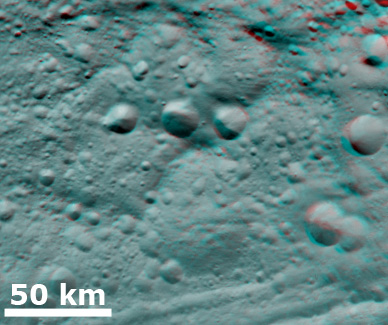

3-D Image of Degraded Craters

This 3-D image, called an anaglyph, shows degraded craters in Vesta’s northern hemisphere. To create this anaglyph two differently colored images are superimposed with an offset to create depth. When viewed through red-blue glasses this anaglyph shows a 3-D view of Vesta’s surface. The depth effect in this anaglyph, derived from topography differences, was calculated from the shape model of Vesta. The three fresh craters in the center of the image are evident whether the image is viewed with or without red-blue glasses. But the five much larger, very degraded craters, which the fresher craters are superimposed onto, are significantly more evident when viewed through red-blue glasses. This is an illustration of the importance of looking at data in three dimensions when possible.

The images used to generate the anaglyph are located in Vesta’s Gegania quadrangle and the center is 12 degrees north latitude, 44 degrees east longitude. NASA’s Dawn spacecraft obtained this image with its framing camera on Jul. 24, 2011. This image was taken through the camera’s clear filter. The distance to the surface of Vesta is 5,200 kilometers (3,231 miles) and the image has a resolution of about 485 meters (1591 feet) per pixel. This image was acquired during the approach phase of the mission.

The Dawn mission to Vesta and Ceres is managed by NASA’s Jet Propulsion Laboratory, a division of the California Institute of Technology in Pasadena, for NASA’s Science Mission Directorate, Washington D.C. UCLA is responsible for overall Dawn mission science. The Dawn framing cameras have been developed and built under the leadership of the Max Planck Institute for Solar System Research, Katlenburg-Lindau, Germany, with significant contributions by DLR German Aerospace Center, Institute of Planetary Research, Berlin, and in coordination with the Institute of Computer and Communication Network Engineering, Braunschweig. The Framing Camera project is funded by the Max Planck Society, DLR, and NASA/JPL.

Credit: NASA/JPL-Caltech/UCLA/MPS/DLR/IDA